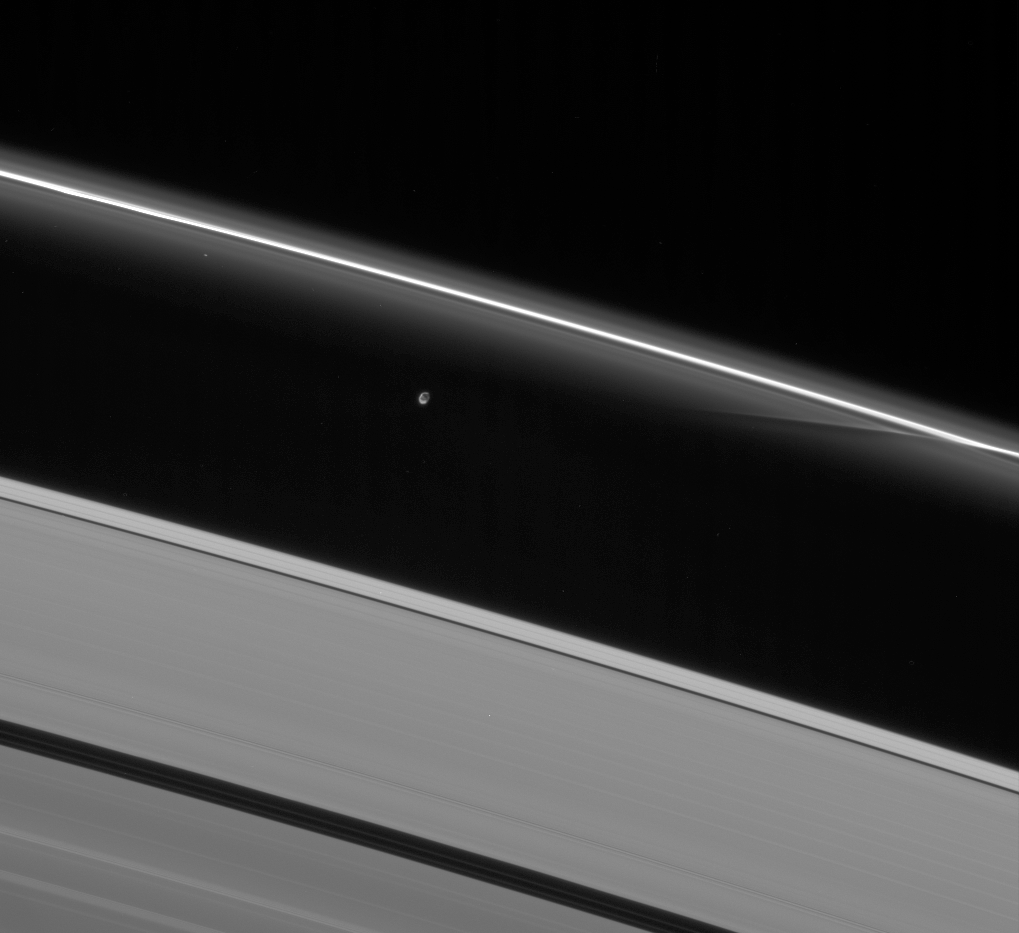

Moon and Its Handiwork

Prometheus interacts gravitationally with the inner flanking ringlets of the F ring, creating dark channels as it passes.

This image was taken in a complete azimuthal scan of the rings, during which Cassini followed Prometheus (102 kilometers, or 63 miles across) around the rings for one complete orbit, or about 14 hours.

This view looks toward the unlit side of the rings from about 41 degrees above the ringplane. The moon is partly lit by sunlight (at left) and elsewhere lit by reflected light from Saturn.

The image was taken in visible light with the Cassini spacecraft narrow-angle camera on Nov. 23, 2006 at a distance of approximately 1.5 million kilometers (900,000 miles) from Prometheus and at a Sun-Prometheus-spacecraft, or phase, angle of 152 degrees. Image scale is 9 kilometers (5 miles) per pixel.

The Cassini-Huygens mission is a cooperative project of NASA, the European Space Agency and the Italian Space Agency. The Jet Propulsion Laboratory, a division of the California Institute of Technology in Pasadena, manages the mission for NASA’s Science Mission Directorate, Washington, D.C. The Cassini orbiter and its two onboard cameras were designed, developed and assembled at JPL. The imaging operations center is based at the Space Science Institute in Boulder, Colo.

Credit: NASA/JPL/Space Science Institute